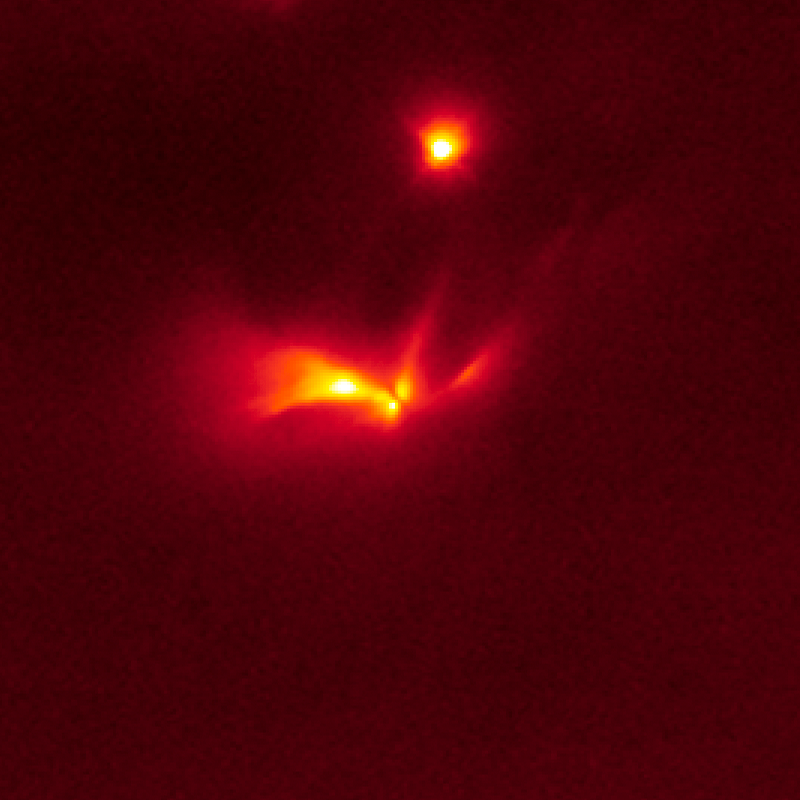

Protostar LRLL 54361 Light Echo – Hubble

Object Name: LRLL 54361, L54361
Object Description: Protostar
Instrument: HST/WFC3/IR
Filters: F160W (H)

The Hubble images were originally black and white and recorded only overall brightness. These brightness values were translated into a range of reddish hues. Such color "maps" can be useful in helping to distinguish subtly varying brightness in an image.

Credit: NASA, ESA, J. Muzerolle (STScI), E. Furlan (NOAO and Caltech), K. Flaherty (University of Arizona/Steward Observatory), Z. Balog (Max Planck Institute for Astronomy), and R. Gutermuth (University of Massachusetts, Amherst)